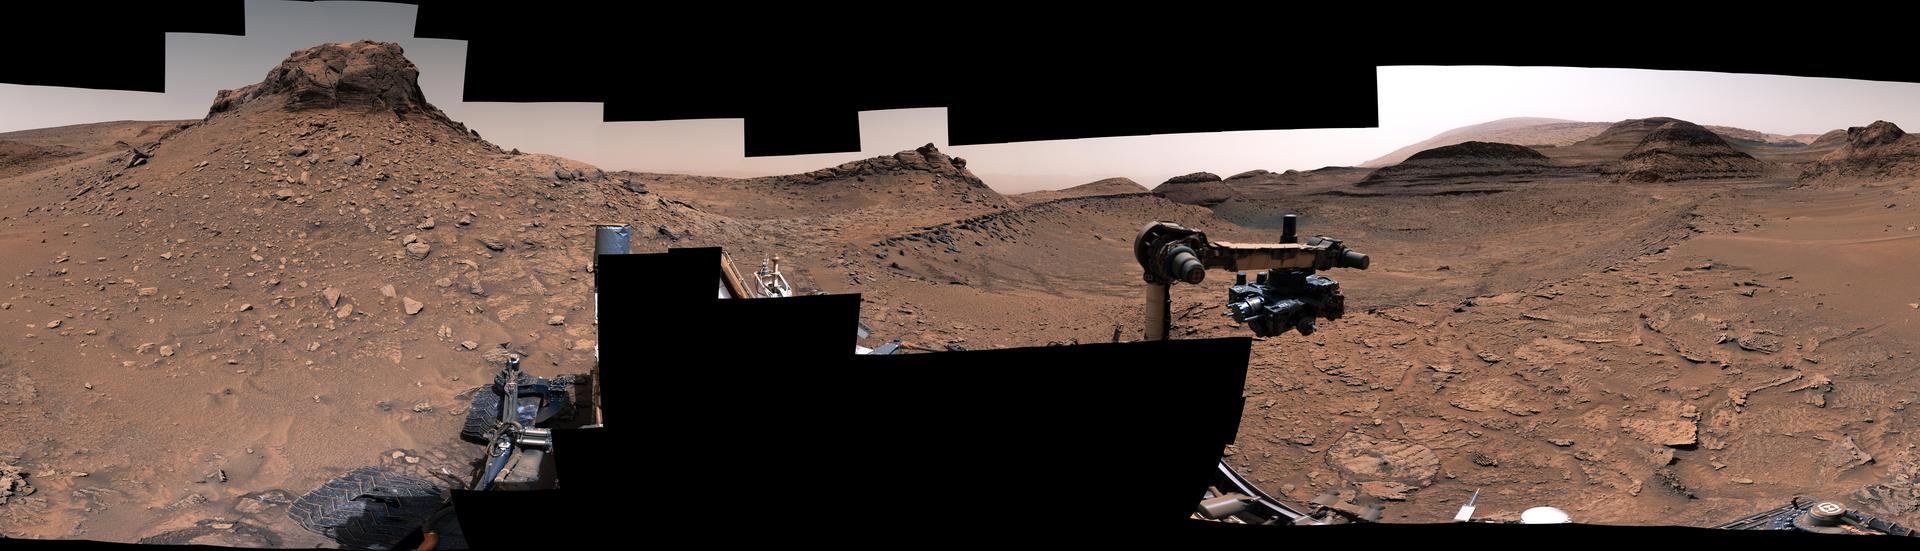

Curiosity’s 360-Degree View of Marker Band Valley

Figure A

Figure B

NASA’s Curiosity Mars rover used its Mastcam to capture this 360-degree panorama of “Marker Band Valley” on Dec. 16, 2022, the 3,684th Martian day, or sol, of the mission. The rover sits in the center of the image; below its raised robotic arm is a spot where it twice attempted to drill into the rocks here.

This mosaic is made up of 137 individual images that were stitched together after being sent back to Earth. The color has been adjusted to match lighting conditions as the human eye would perceive them on Earth.

The rocks near these attempted drill holes have a rippled texture that was created billions of years ago as waves flowed upon a shallow lake. Despite having climbed through thousands of feet of lake deposits, Curiosity had never previously seen evidence of water and waves this clear. The discovery came as a surprise because this region of Mount Sharp – the 3-mile-tall (5-kilometer-tall) mountain Curiosity is climbing – is thought to have formed as Mars’ climate was growing drier.

Figure A shows a close-up of the rippled textures. Figure B shows the same close-up with a scale bar.

Directly in front of the rover is the outer edge of the Marker Band – a dark, thin rock layer that was first seen from space. A “marker band” is a term geologists use to refer to a very distinct layer. Far in the distance, at the upper right, is the upper part of Mount Sharp.

Curiosity was built by NASA’s Jet Propulsion Laboratory, which is managed by Caltech in Pasadena, California. JPL leads the mission on behalf of NASA’s Science Mission Directorate in Washington. Malin Space Science Systems in San Diego built and operates Mastcam.

Credit: NASA/JPL-Caltech/MSSS